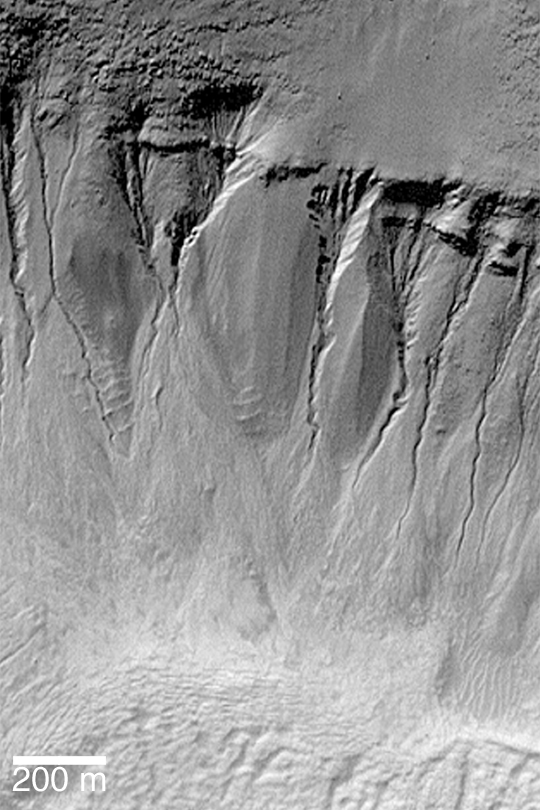

Gullies in Crater Wall

MGS MOC Release No. MOC2-388, 11 June 2003

Many craters and troughs at polar and middle latitudes on Mars have gullies carved in their walls. These gullies may have formed by running water; others have suggested alternative, exotic fluids such as liquid or gaseous carbon dioxide. This view of martian gullies was acquired by the Mars Global Surveyor (MGS) Mars Orbiter Camera (MOC). The image shows gullies in the wall of an old meteor impact crater near 39.0°S, 200.7°W. Sunlight illuminates the scene from the upper left.

Credit: NASA/JPL/Malin Space Science Systems